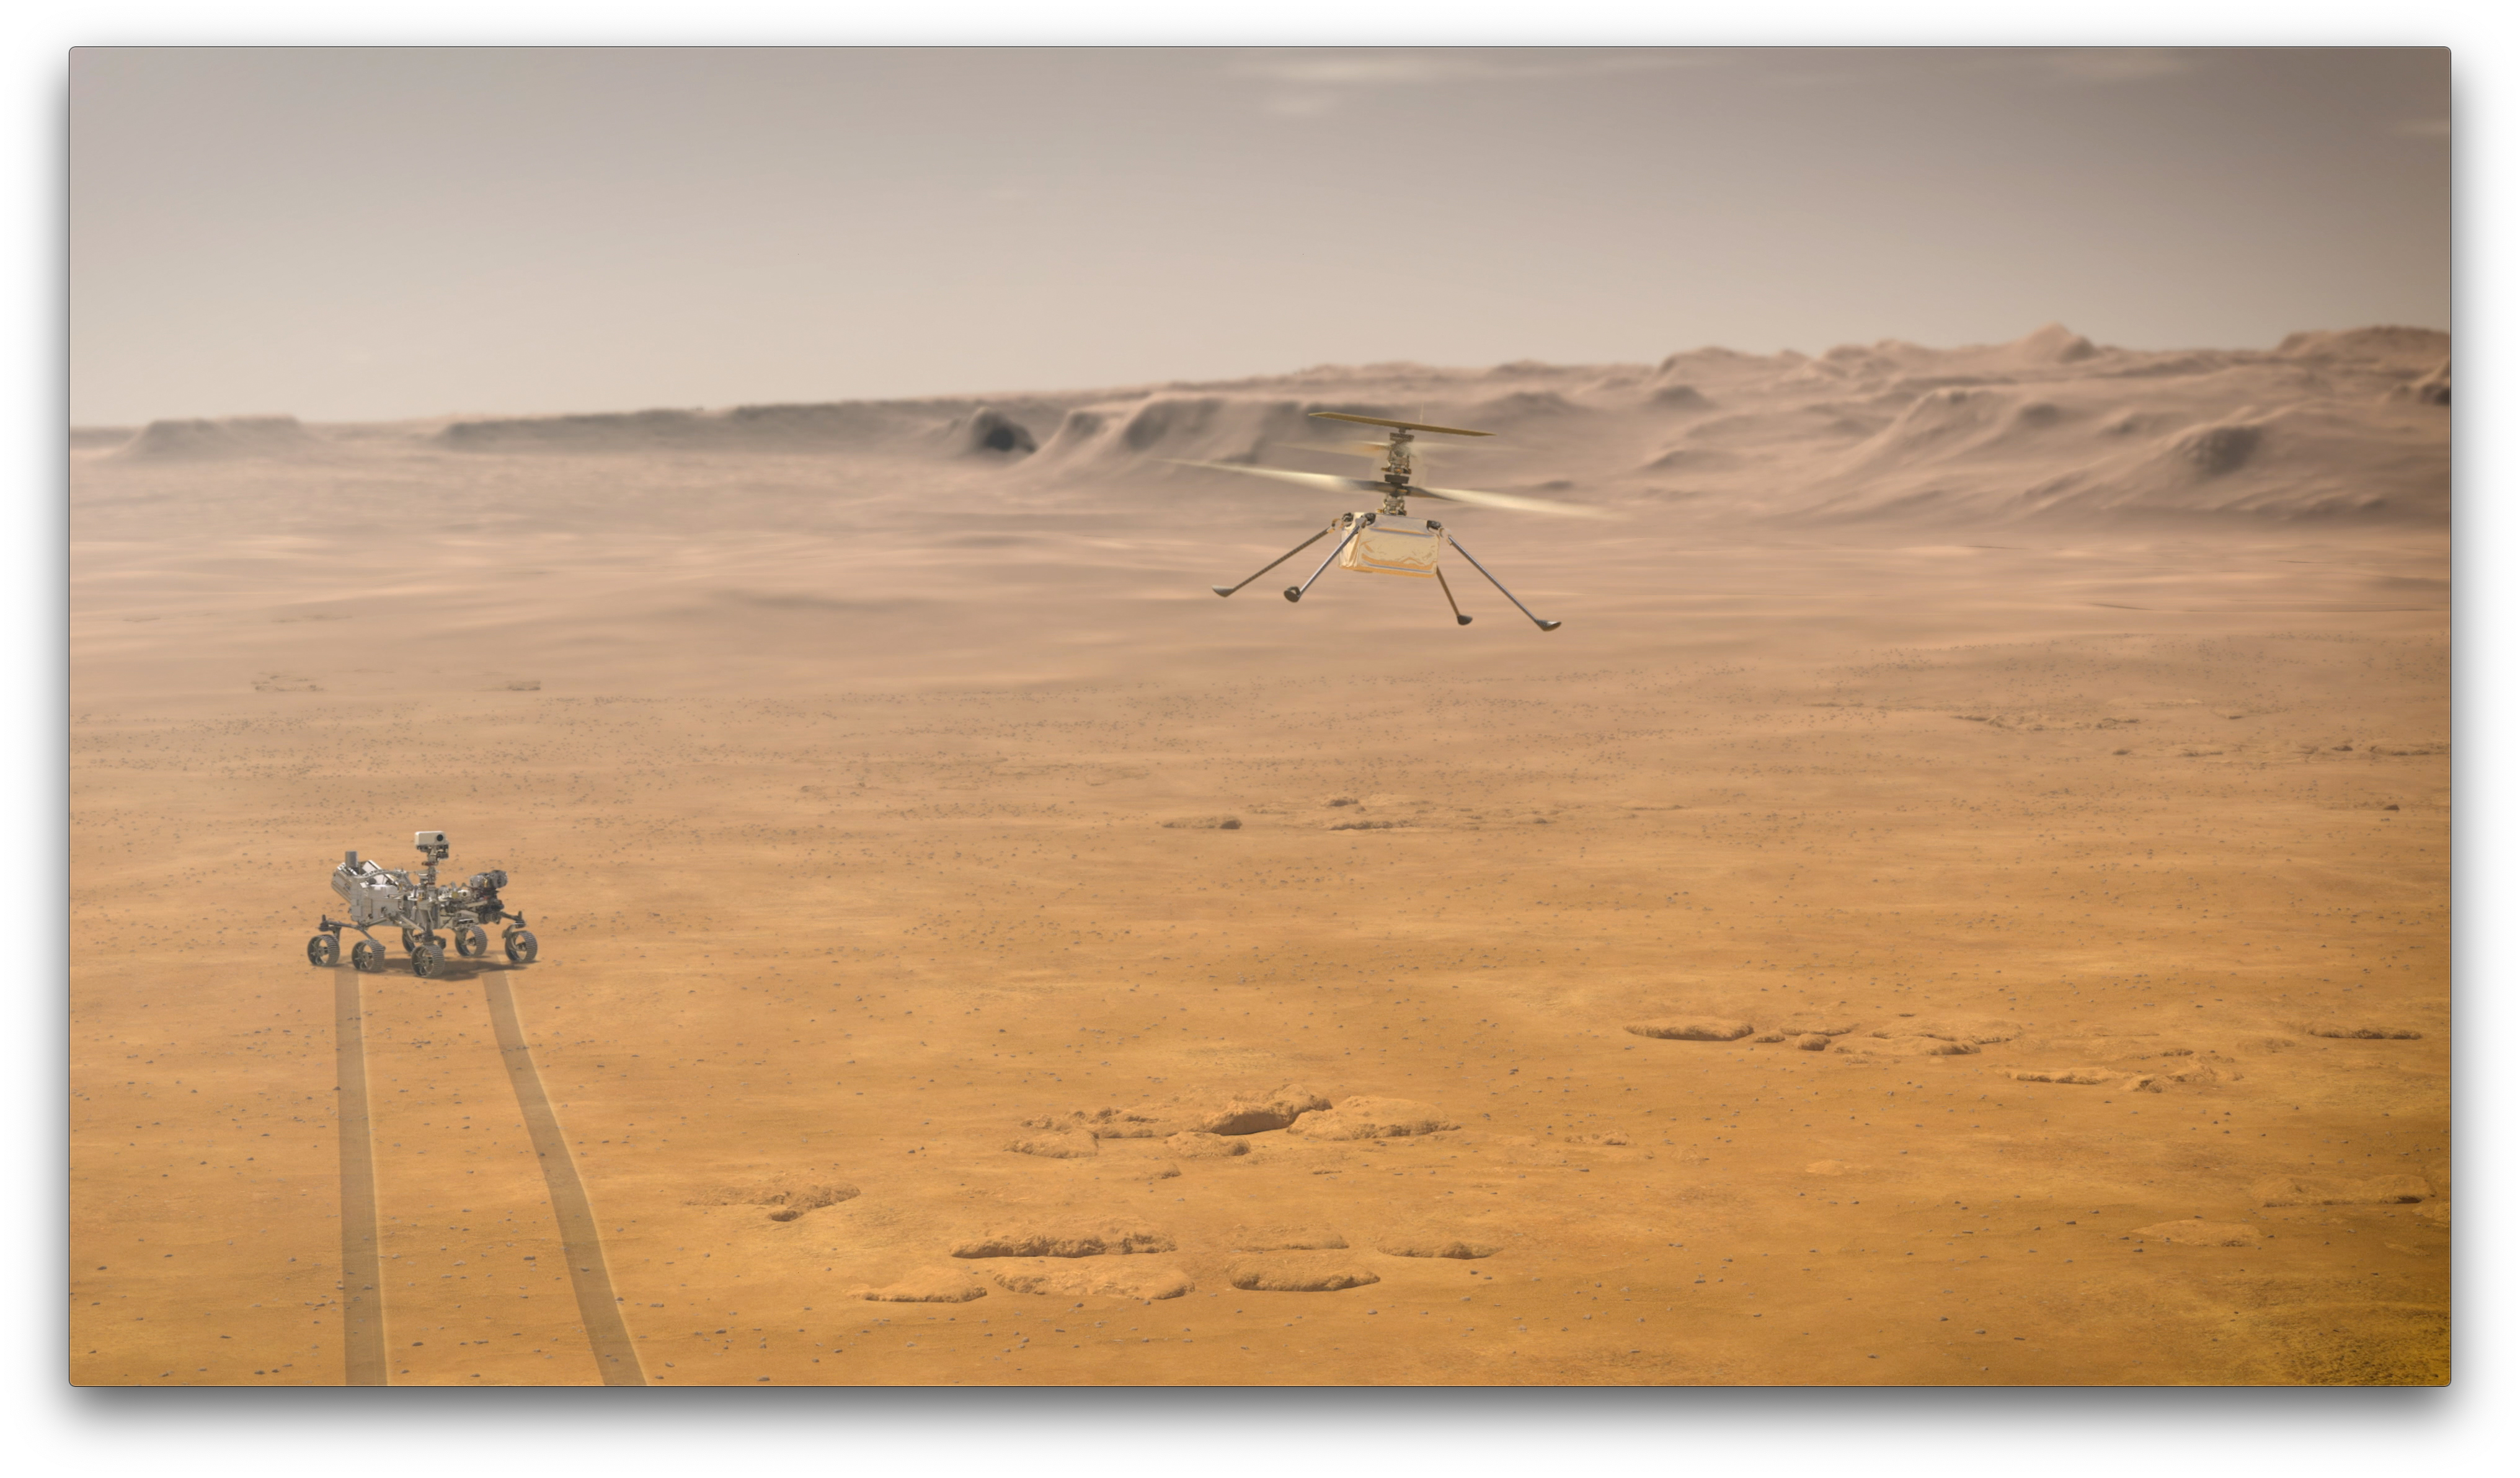

A Mars Rover and a Mars Flyer (Artist’s Concept)

When NASA’s Ingenuity Mars Helicopter attempts its first test flight on the Red Planet, the agency’s Mars 2020 Perseverance rover will be close by, as seen in this artist’s concept.

Ingenuity, a technology experiment, will be the first aircraft to attempt controlled flight on another planet. When it attempts its test flights on Mars in spring 2021, Ingenuity will remain within a 0.6-mile (1-kilometer) radius of Perseverance so it can communicate wirelessly with the rover. Perseverance then communicates with relay orbiters around Mars that send the signal back to Earth.

NASA’s Jet Propulsion Laboratory built and will manage operations of Perseverance and Ingenuity for the agency. Caltech in Pasadena, California, manages JPL for NASA.

Credit: NASA/JPL-Caltech